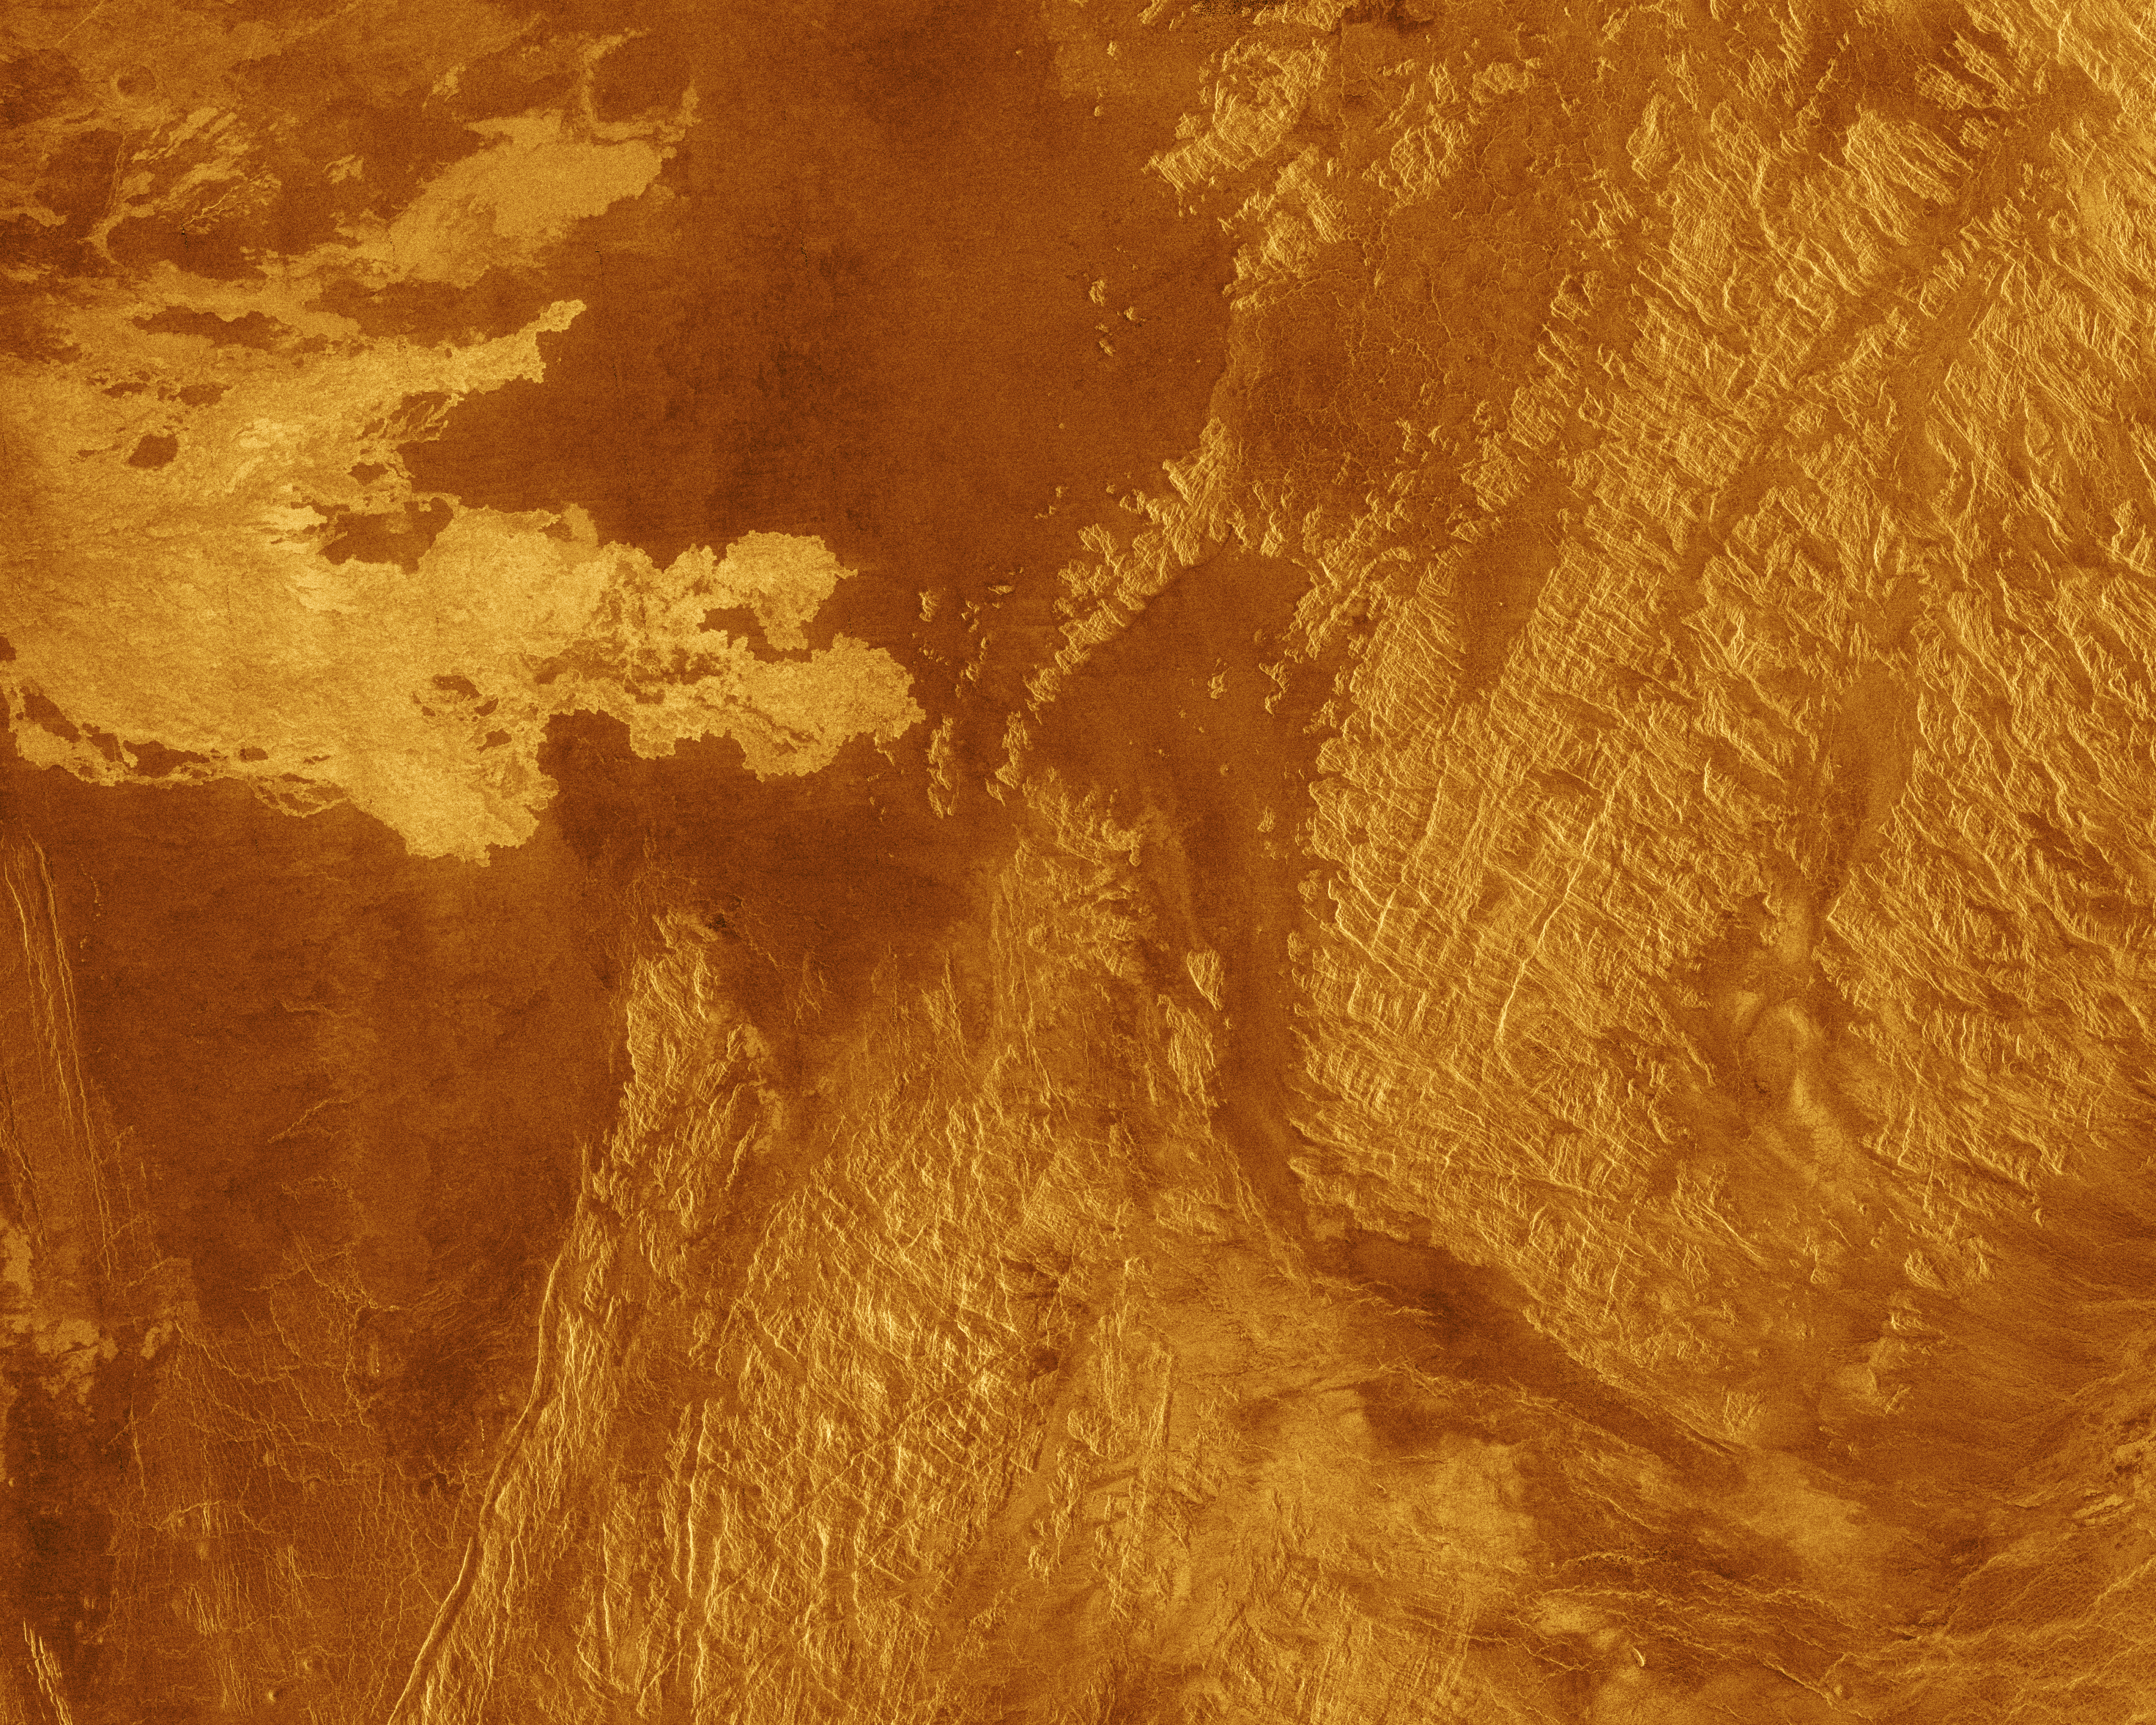

Venus – False Color of Eistla Regio

This false color Magellan image shows a portion of Eistla Regio (region) in the northern hemisphere of Venus, centered at 1 degrees south latitude, 37 degrees east longitude. The area is 440 kilometers (270 miles) wide and 350 kilometers (220 miles) long. This image was produced from Magellan radar data collected in Cycle 2 of the mission. Cycle 2 was completed January 15, 1992. The area was not imaged during the first cycle because of superior conjunction when the sun was between the Earth and Venus, preventing communication with the spacecraft. This image contains examples of several of the major geologic terrains on Venus and illustrates the basic stratigraphy or sequence of geologic events. The oldest terrain appears as bright, highly fractured or chaotic highlands rising out of the plains. This is seen in the right half of the image. The chaotic highlands, sometimes called tessera, may represent older and thicker crustal material and occupy about 15 percent of the surface of Venus. The fractured terrain in this region has a distinctly linear structure with a shear-like pattern. Plains surround and embay the fractured highland tessera. Plains are formed by fluid volcanic flows that may have once formed vast lava seas which covered all the low lying surfaces. Plains comprise more than 80 percent of the surface of Venus. The most recent activity in the region is volcanism that produced the radar bright flows best seen in the upper left quadrant of the image. The flows are similar, in their volcanic origin to the darker plains volcanics, but apparently have more rugged surfaces that more efficiently scatter the radar signal back to the spacecraft. The geologic sequence is early fracturing of the tessera, flooding by extensive plains lavas, and scattered less extensive individual flows on the plains surface. The simulated hues are based on color images recorded by the Soviet Venera 13 and 14 spacecraft.

Credit: NASA/JPL